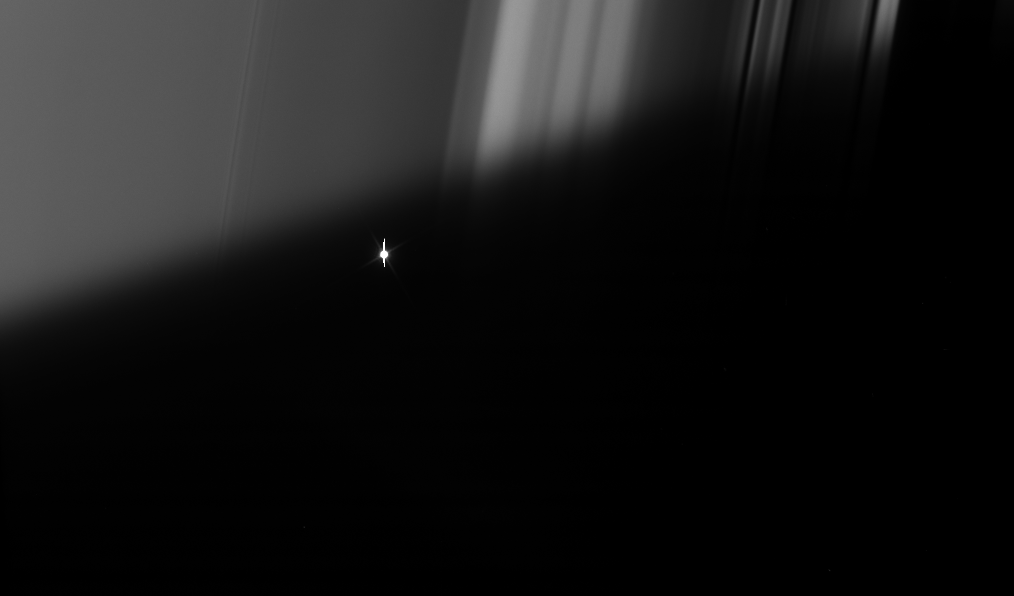

Flickering Aldebaran #3

Cassini took a series of images on Sept. 9, 2006 as it watched the bright red giant star Aldebaran slip behind Saturn’s rings. This type of observation is known as a stellar occultation and uses a star whose brightness is well known. As Cassini watches the rings pass in front, the star’s light fluctuates, providing information about the concentrations of ring particles within the various radial features in the rings.

Here, Cassini watches the star through the part of the rings masked by Saturn’s shadow. The view looks toward the sunlit side of the rings from about 20 degrees below the ringplane. Bright Aldebaran is over exposed, creating thin vertical lines on its image.

The image was taken in visible light with the Cassini spacecraft narrow-angle camera on Sept. 9, 2006 at a distance of approximately 351,000 kilometers (218,000 miles) from Saturn. Image scale on the sky at the distance of Saturn is 2 kilometers (1 mile) per pixel.

The Cassini-Huygens mission is a cooperative project of NASA, the European Space Agency and the Italian Space Agency. The Jet Propulsion Laboratory, a division of the California Institute of Technology in Pasadena, manages the mission for NASA’s Science Mission Directorate, Washington, D.C. The Cassini orbiter and its two onboard cameras were designed, developed and assembled at JPL. The imaging operations center is based at the Space Science Institute in Boulder, Colo.

Credit: NASA/JPL/Space Science Institute